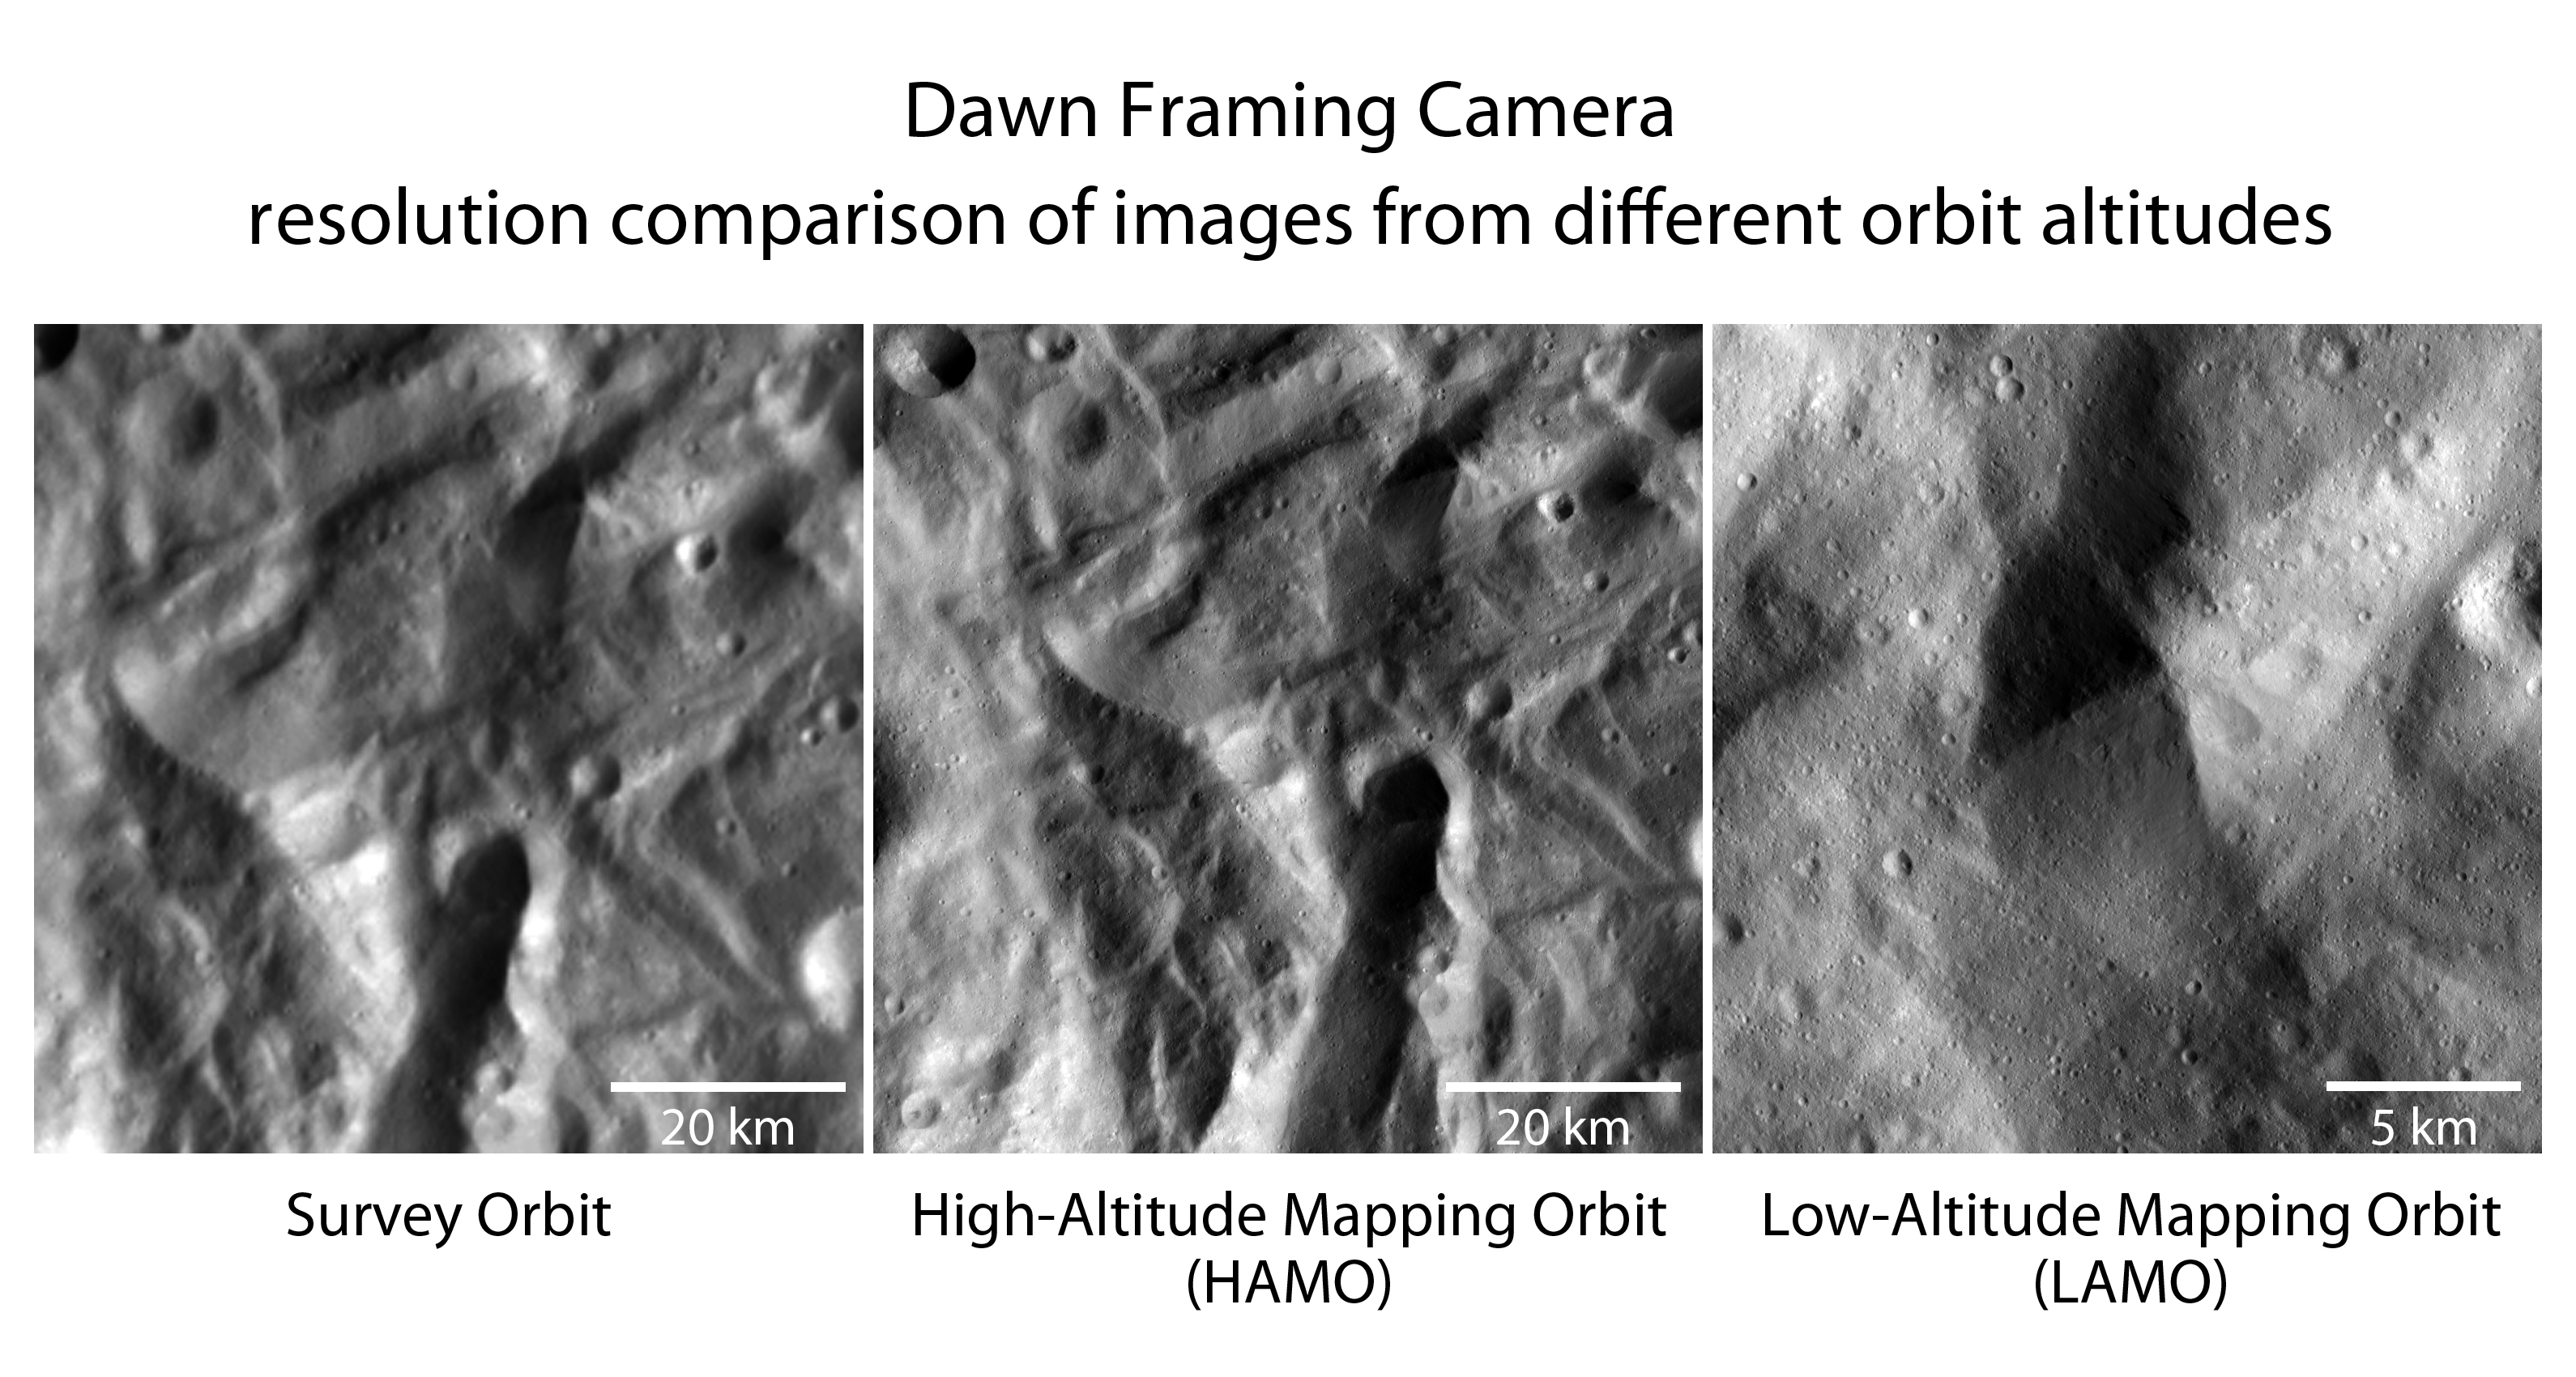

Closer and Closer to the Vesta Surface

NASA’s Dawn spacecraft has spiraled closer and closer to the surface of the giant asteroid Vesta. These images were obtained by Dawn’s framing camera in the three phases of its campaign since arriving at Vesta in mid-2011.

The two images on the left represent an identical area, first observed during Dawn’s survey orbit (far left image). That orbit aimed to obtain a global characterization of the asteroid. The picture in the center is from Dawn’s high-altitude mapping orbit (HAMO) when the surface was systematically imaged during September and October 2011 from an altitude of about 430 miles (700 kilometers) with about 230 feet (70 meters-per-pixel) resolution for global high-resolution stereo image data that were used to develop a global shape model and topographic maps.

Since Dec. 12, 2011, the orbiter has been circling Vesta in a slightly elliptical orbit known as low-altitude mapping orbit (LAMO) at an average 130 miles (210 kilometers) above the asteroid’s surface. The image on the right was obtained on Dec. 13 from an altitude of 124 miles (199 kilometers) to the surface and has a resolution of 75 feet (23 meters) per pixel. It covers an area about 12 miles by 12 miles (19 kilometers by 19 kilometers).

The low altitude image has a resolution more than three times better than the resolution from the HAMO phase. There is a lot more detail in the image, like small impact craters or slumping at the steep-flanked mountain in the image center that can be identified in the two images to the left. The center of the LAMO image is at about 45.5 degrees south latitude and 325.1 degrees east longitude.

The Dawn mission to Vesta and Ceres is managed by NASA’s Jet Propulsion Laboratory, a division of the California Institute of Technology in Pasadena, for NASA’s Science Mission Directorate, Washington. UCLA is responsible for overall Dawn mission science. The Dawn framing cameras have been developed and built under the leadership of the Max Planck Institute for Solar System Research, Katlenburg-Lindau, Germany, with significant contributions by DLR German Aerospace Center, Institute of Planetary Research, Berlin, and in coordination with the Institute of Computer and Communication Network Engineering, Braunschweig. The framing camera project is funded by the Max Planck Society, DLR, and NASA/JPL.

Credit: NASA/JPL-Caltech/UCLA/MPS/DLR/IDA